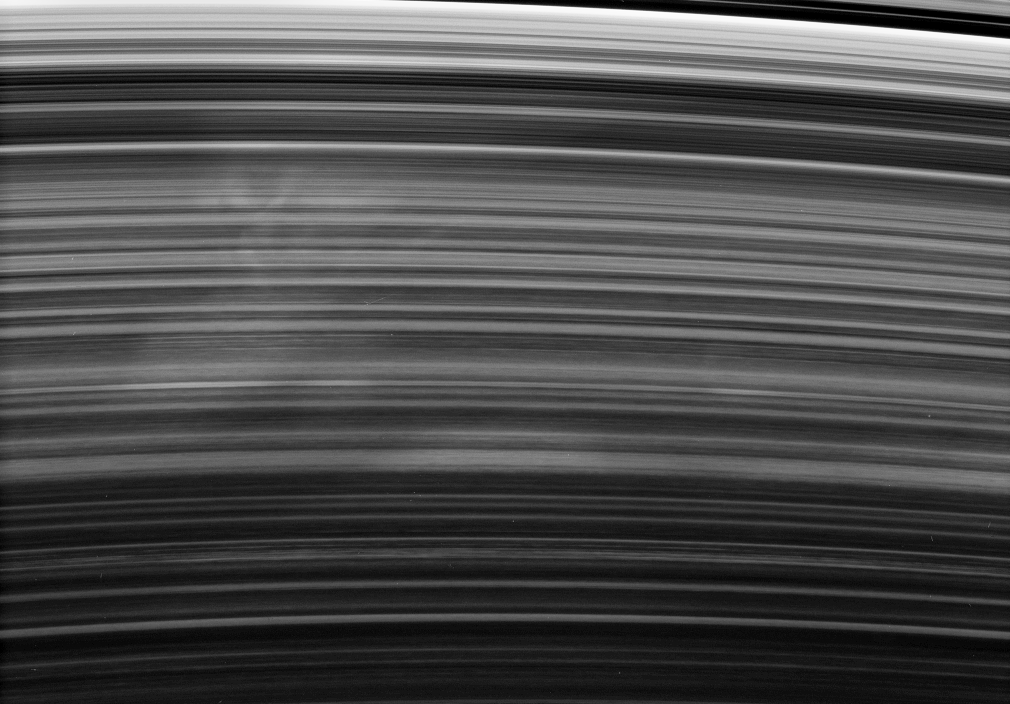

The Search for Spokes

A broad and ghostly spoke drifts past under the Cassini spacecraft’s gaze. The spoke-forming region of the B ring displays faint longitudinal variations in brightness, from left to right, a feature seen in other images (see PIA08300).

This view looks toward the unlit side of the rings from about 35 degrees above the ringplane.

The image was taken in visible light with the Cassini spacecraft narrow-angle camera on Oct. 17, 2006 at a distance of approximately 2 million kilometers (1.3 million miles) from Saturn and at a Sun-Saturn-spacecraft, or phase, angle of 158 degrees. Image scale is 12 kilometers (7 miles) per pixel.

The Cassini-Huygens mission is a cooperative project of NASA, the European Space Agency and the Italian Space Agency. The Jet Propulsion Laboratory, a division of the California Institute of Technology in Pasadena, manages the mission for NASA’s Science Mission Directorate, Washington, D.C. The Cassini orbiter and its two onboard cameras were designed, developed and assembled at JPL. The imaging operations center is based at the Space Science Institute in Boulder, Colo.

Credit: NASA/JPL/Space Science Institute